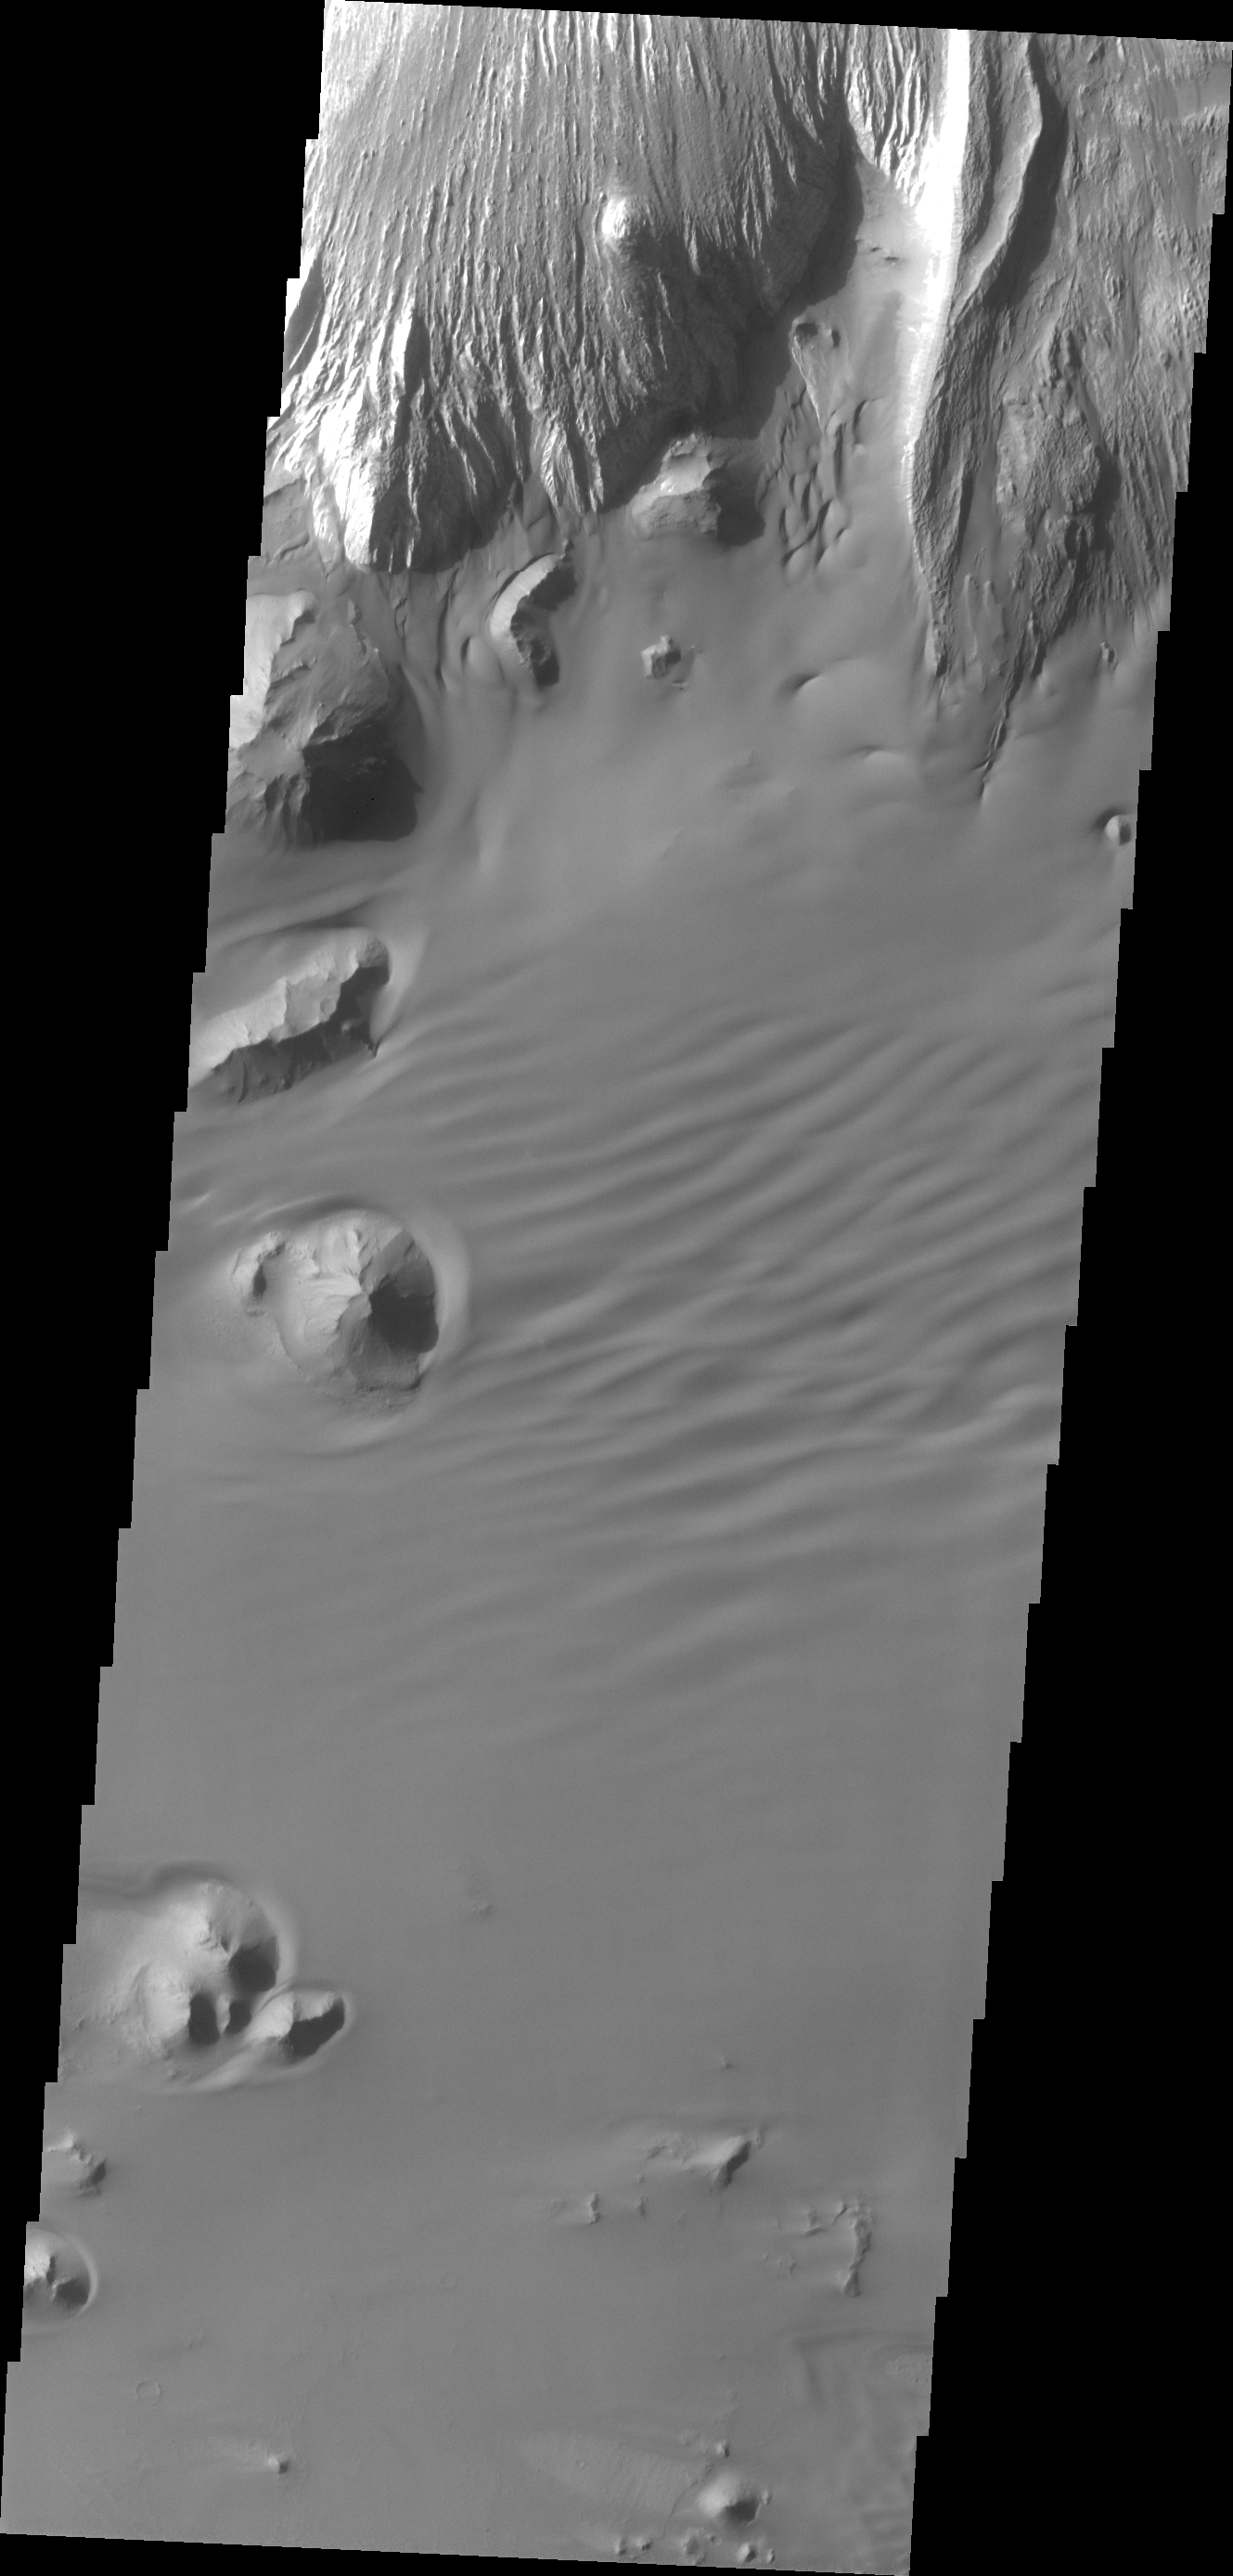

Ganges Chasma

This image shows a portion of the floor of Ganges Chasma. Eroded deposits and sand dune forms are common features of Ganges Chasma.

Credit: NASA/JPL/ASU